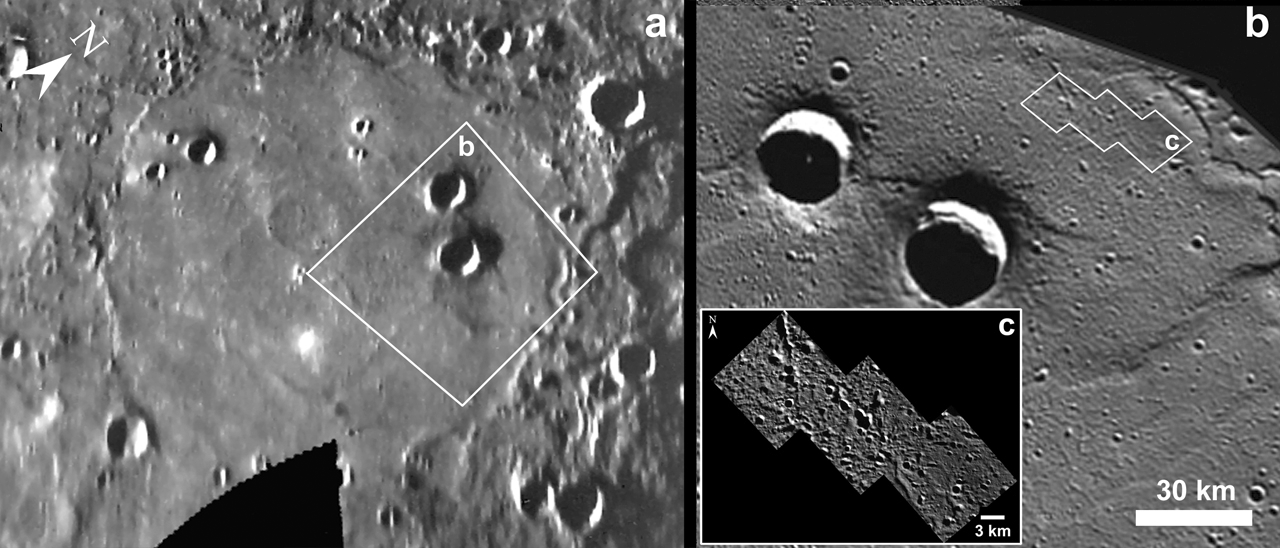

Goethe – Then and Now

Comparison of Mariner 10 and MESSENGER images of Goethe crater (383 km in diameter) in the northern plains of Mercury. The MESSENGER image labeled b on the right is at 200 m/pixel and shows the region within box b in the Mariner 10 image on the left. A portion of a targeted area (box c) imaged by MESSENGER at 12 m/pixel is shown in the inset labeled c. Mariner 10 was not able to obtain these types of high-resolution images.

Date Presented: June 7, 2011, in a MESSENGER Science Highlight article.

On March 17, 2011 (March 18, 2011, UTC), MESSENGER became the first spacecraft ever to orbit the planet Mercury. The mission is currently in its commissioning phase, during which spacecraft and instrument performance are verified through a series of specially designed checkout activities. In the course of the one-year primary mission, the spacecraft’s seven scientific instruments and radio science investigation will unravel the history and evolution of the Solar System’s innermost planet. Visit the Why Mercury? section of this website to learn more about the science questions that the MESSENGER mission has set out to answer.

These images are from MESSENGER, a NASA Discovery mission to conduct the first orbital study of the innermost planet, Mercury. For information regarding the use of images, see the MESSENGER image use policy.

Credit: NASA/Johns Hopkins University Applied Physics Laboratory/Carnegie Institution of Washington